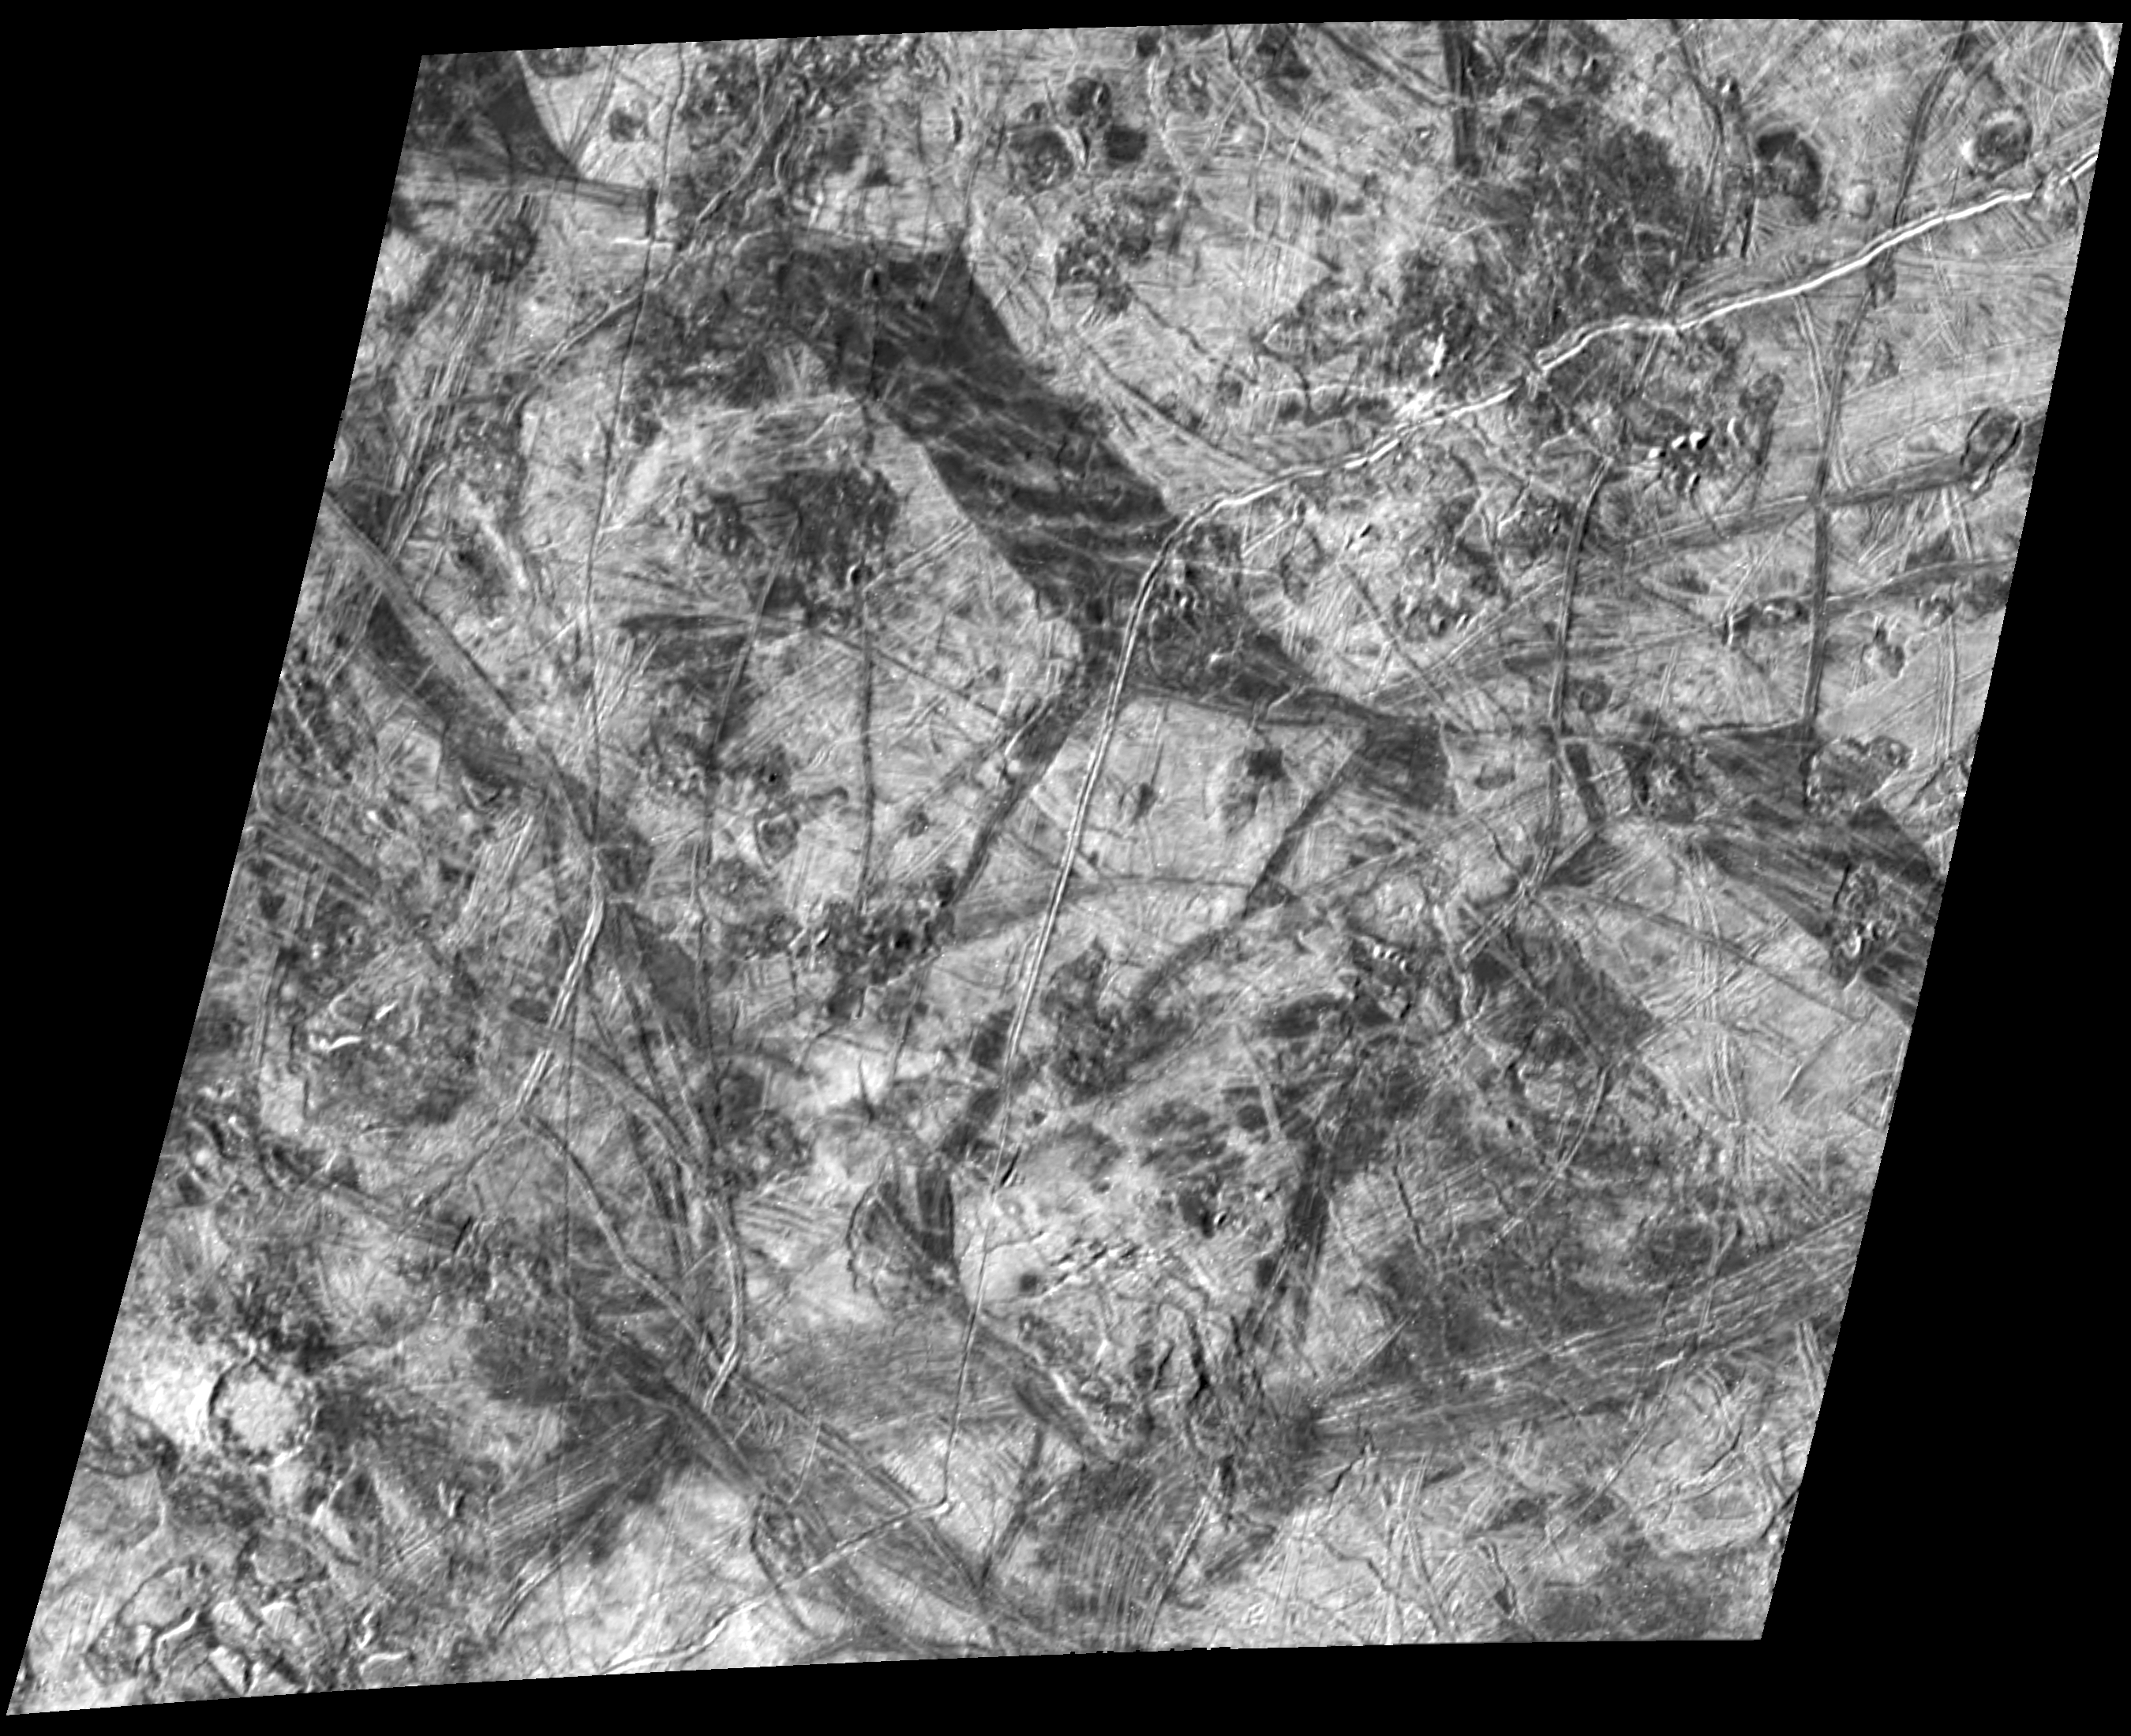

Scrambled Ice

This complex area on the side of Europa which faces away from Jupiter shows several types of features which are formed by disruptions of Europa’s icy crust. North is to the top of the image, taken by NASA’s Galileo spacecraft, and the Sun illuminates the surface from the left. The prominent wide, dark bands are up to 20 kilometers (12 miles) wide and over 50 kilometers (30 miles) long. They are believed to have formed when Europa’s icy crust fractured, separated and filled in with darker, “dirtier” ice or slush from below. A relatively rare type of feature on Europa is the 15-kilometer-diameter (9.3-mile) impact crater in the lower left corner. The small number of impact craters on Europa’s surface is an indication of its relatively young age. A region of chaotic terrain south of this impact crater contains crustal plates which have broken apart and rafted into new positions. Some of these “ice rafts” are nearly 1 kilometer (about half a mile) across. Other regions of chaotic terrain are visible and indicate heating and disruption of Europa’s icy crust from below. The youngest features in this scene are the long, narrow cracks in the ice which cut across all other features. One of these cracks is about 30 kilometers (18 miles) to the right of the impact crater and extends for hundreds of miles from the top to the bottom of the image.

The image, centered near 23 degrees south latitude and 179 degrees longitude, covers an area about 240 by 215 kilometers (150 by 130 miles) across. The finest details that can be discerned in this picture are about 460 meters (500 yards) across. The image was taken as Galileo flew by Europa on March 29, 1998. The image was taken by the onboard solid state imaging system camera from an altitude of 23,000 kilometers (14,000 miles).

The Jet Propulsion Laboratory, Pasadena, CA manages the Galileo mission for NASA’s Office of Space Science, Washington, DC. JPL is an operating division of California Institute of Technology (Caltech).

Credit: NASA/JPL/ASU